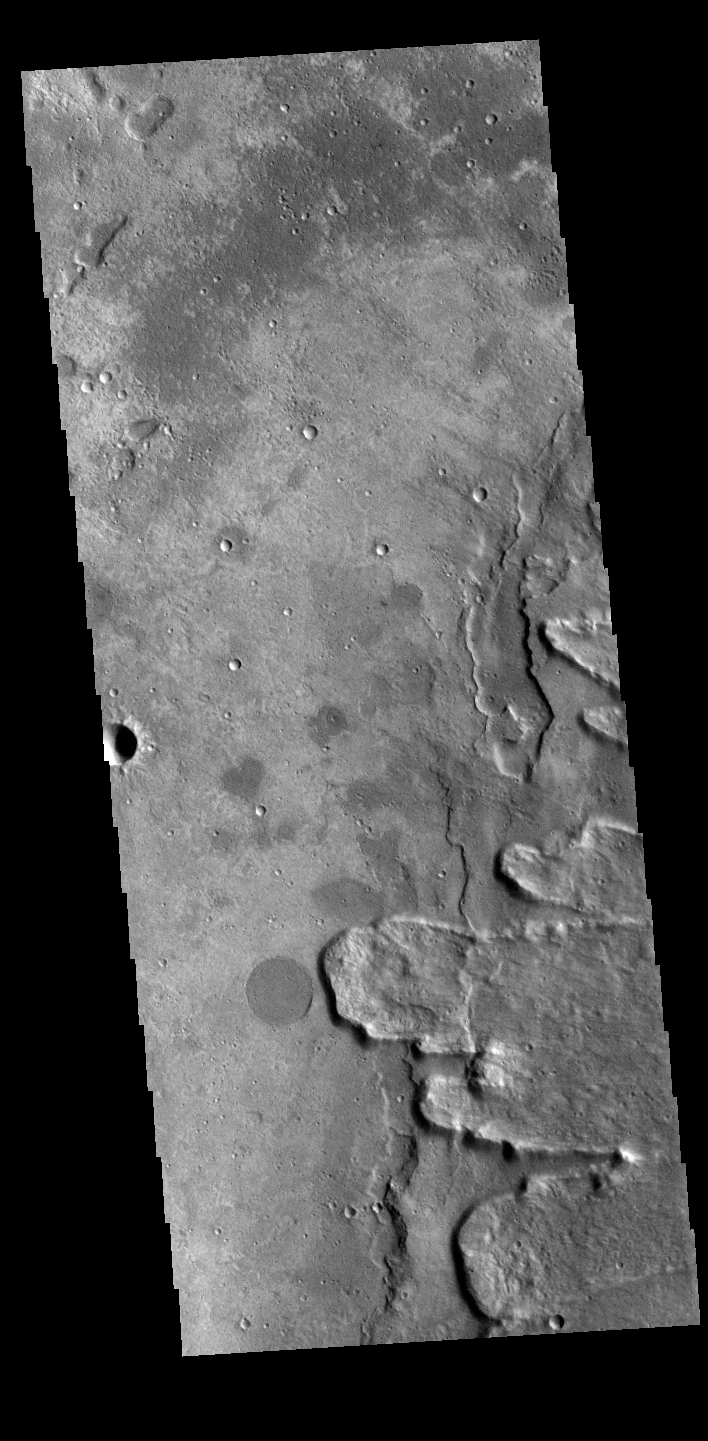

Yuty Crater Ejecta

This VIS image shows a small portion of Yuty Crater’s ejecta blanket. The crater is off the image to the right. The lobes of ejecta end in a raised ridge of material; this type of ejecta/crater is often called a rampart crater.

Credit: NASA/JPL-Caltech/ASU